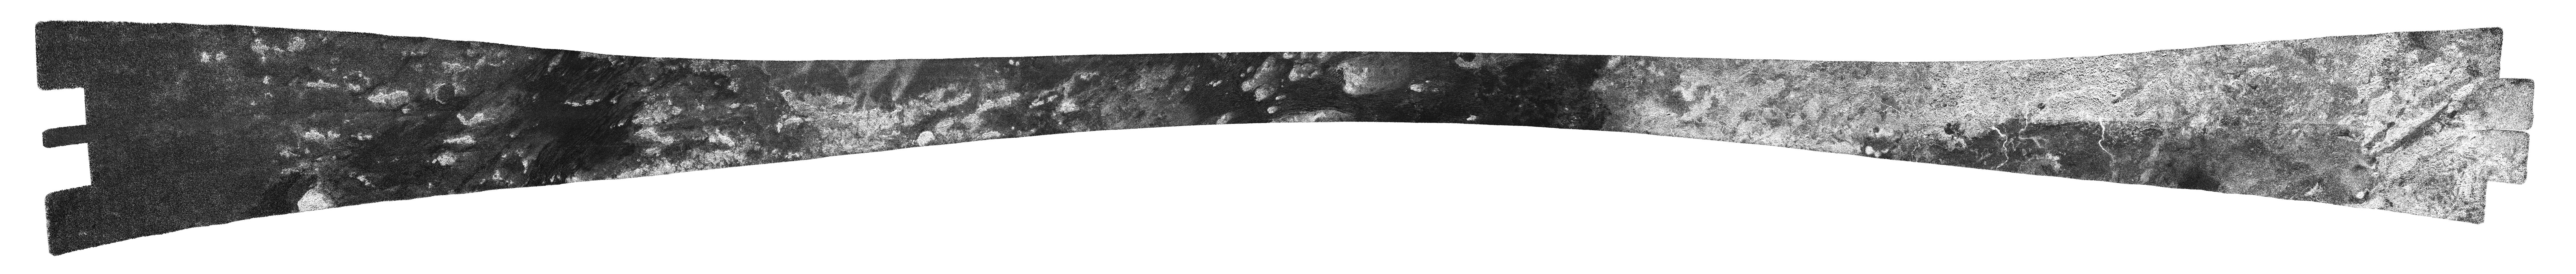

Xanadu’s Channels and Dunes

In a sweeping mosaic of the low latitudes of Saturn’s moon Titan, the bright landmass of the enigmatic region known as Xanadu stands out on the right-hand side of this radar image obtained by NASA’s Cassini spacecraft. The annotated version shows Xanadu in a yellow box. In this radar image, objects appear bright when they are tilted toward the spacecraft or have rough surfaces.

Xanadu is an area replete with bright and presumably dry river channels. In one location, the channels appear to have flowed out of the rough region of Xanadu into a broad drainage basin. (See PIA10956 for a closer view.) In some cases, the delta spreads as wide as 5 kilometers (about 3 miles) — about the size of the River Thames at its mouth east of London. The annotated version shows this drainage basin in red.

Further to the right are mountainous materials, in places delineated by straight and arced margins. These areas provide more evidence that tectonic forces are at play in shaping Xanadu (see PIA10654). The mountainous area is highlighted in a blue box in the annotated version.

On the left of the image, the dark plains making up much of Titan’s low-to-mid latitude surface are seen. They often consist of dune forms, boxed in green in the annotated version, that are broken in places by brighter outcrops of bedrock.

Cassini’s radar instrument obtained these images on May 28, 2008. They make up the last swath obtained during Cassini’s prime mission. The swath runs from west (left) to east (right), passing over Titan’s low latitudes. Towards the center, features as small as about 300 meters (1,000 feet) can be observed.

This swath maps terrain from 25 degrees north latitude, 225 degrees west longitude to 30 degrees south latitude, 100 degrees west longitude, in a broad arc covering 6,000 kilometers (about 3,730 miles), and about 170 kilometers (105 miles) at the narrowest point. Illumination is from the north (top). The joints between individual radar beams are visible as long, straight lines that run across parts of the swath. They are not features on Titan’s surface.

A contextual image (see above) shows where the footprint is on a cylindrical projection map of the entirety of Titan. Vertical lines for longitude and horizontal lines for latitude are spaced about 30 degrees apart.

The Cassini-Huygens mission is a cooperative project of NASA, the European Space Agency and the Italian Space Agency. NASA’s Jet Propulsion Laboratory, a division of the California Institute of Technology in Pasadena, manages the mission for NASA’s Science Mission Directorate, Washington, D.C. The Cassini orbiter was designed, developed and assembled at JPL. The radar instrument was built by JPL and the Italian Space Agency, working with team members from the United States and several European countries.

Credit: NASA/JPL-Caltech/ASI